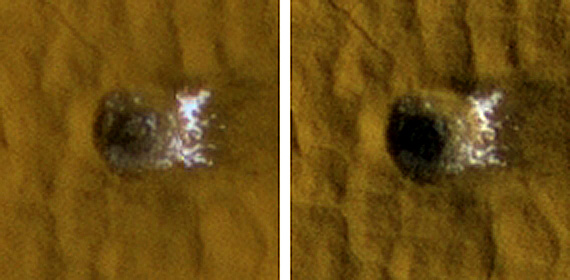

Twelve-Meter-Wide Crater Excavates Ice on Mars

This 12-meter-wide (39-foot-wide) crater in mid-latitude northern Mars was created by an impact that occurred between July 3, 2004, and June 28, 2008, as bracketed by before-and-after images not shown here. The images shown here were taken by the High Resolution Imaging Science Experiment camera on NASA’s Mars Reconnaissance Orbiter on Nov. 19, 2008, (left) and on Jan. 8, 2009. Each image is 35 meters (115 feet) across.

The impact that dug the crater excavated water ice from below the surface. It is the bright material visible in this pair of images. This crater is at 46.16 degrees north latitude, 188.51 degrees east longitude.

Credit: NASA/JPL-Caltech/University of Arizona